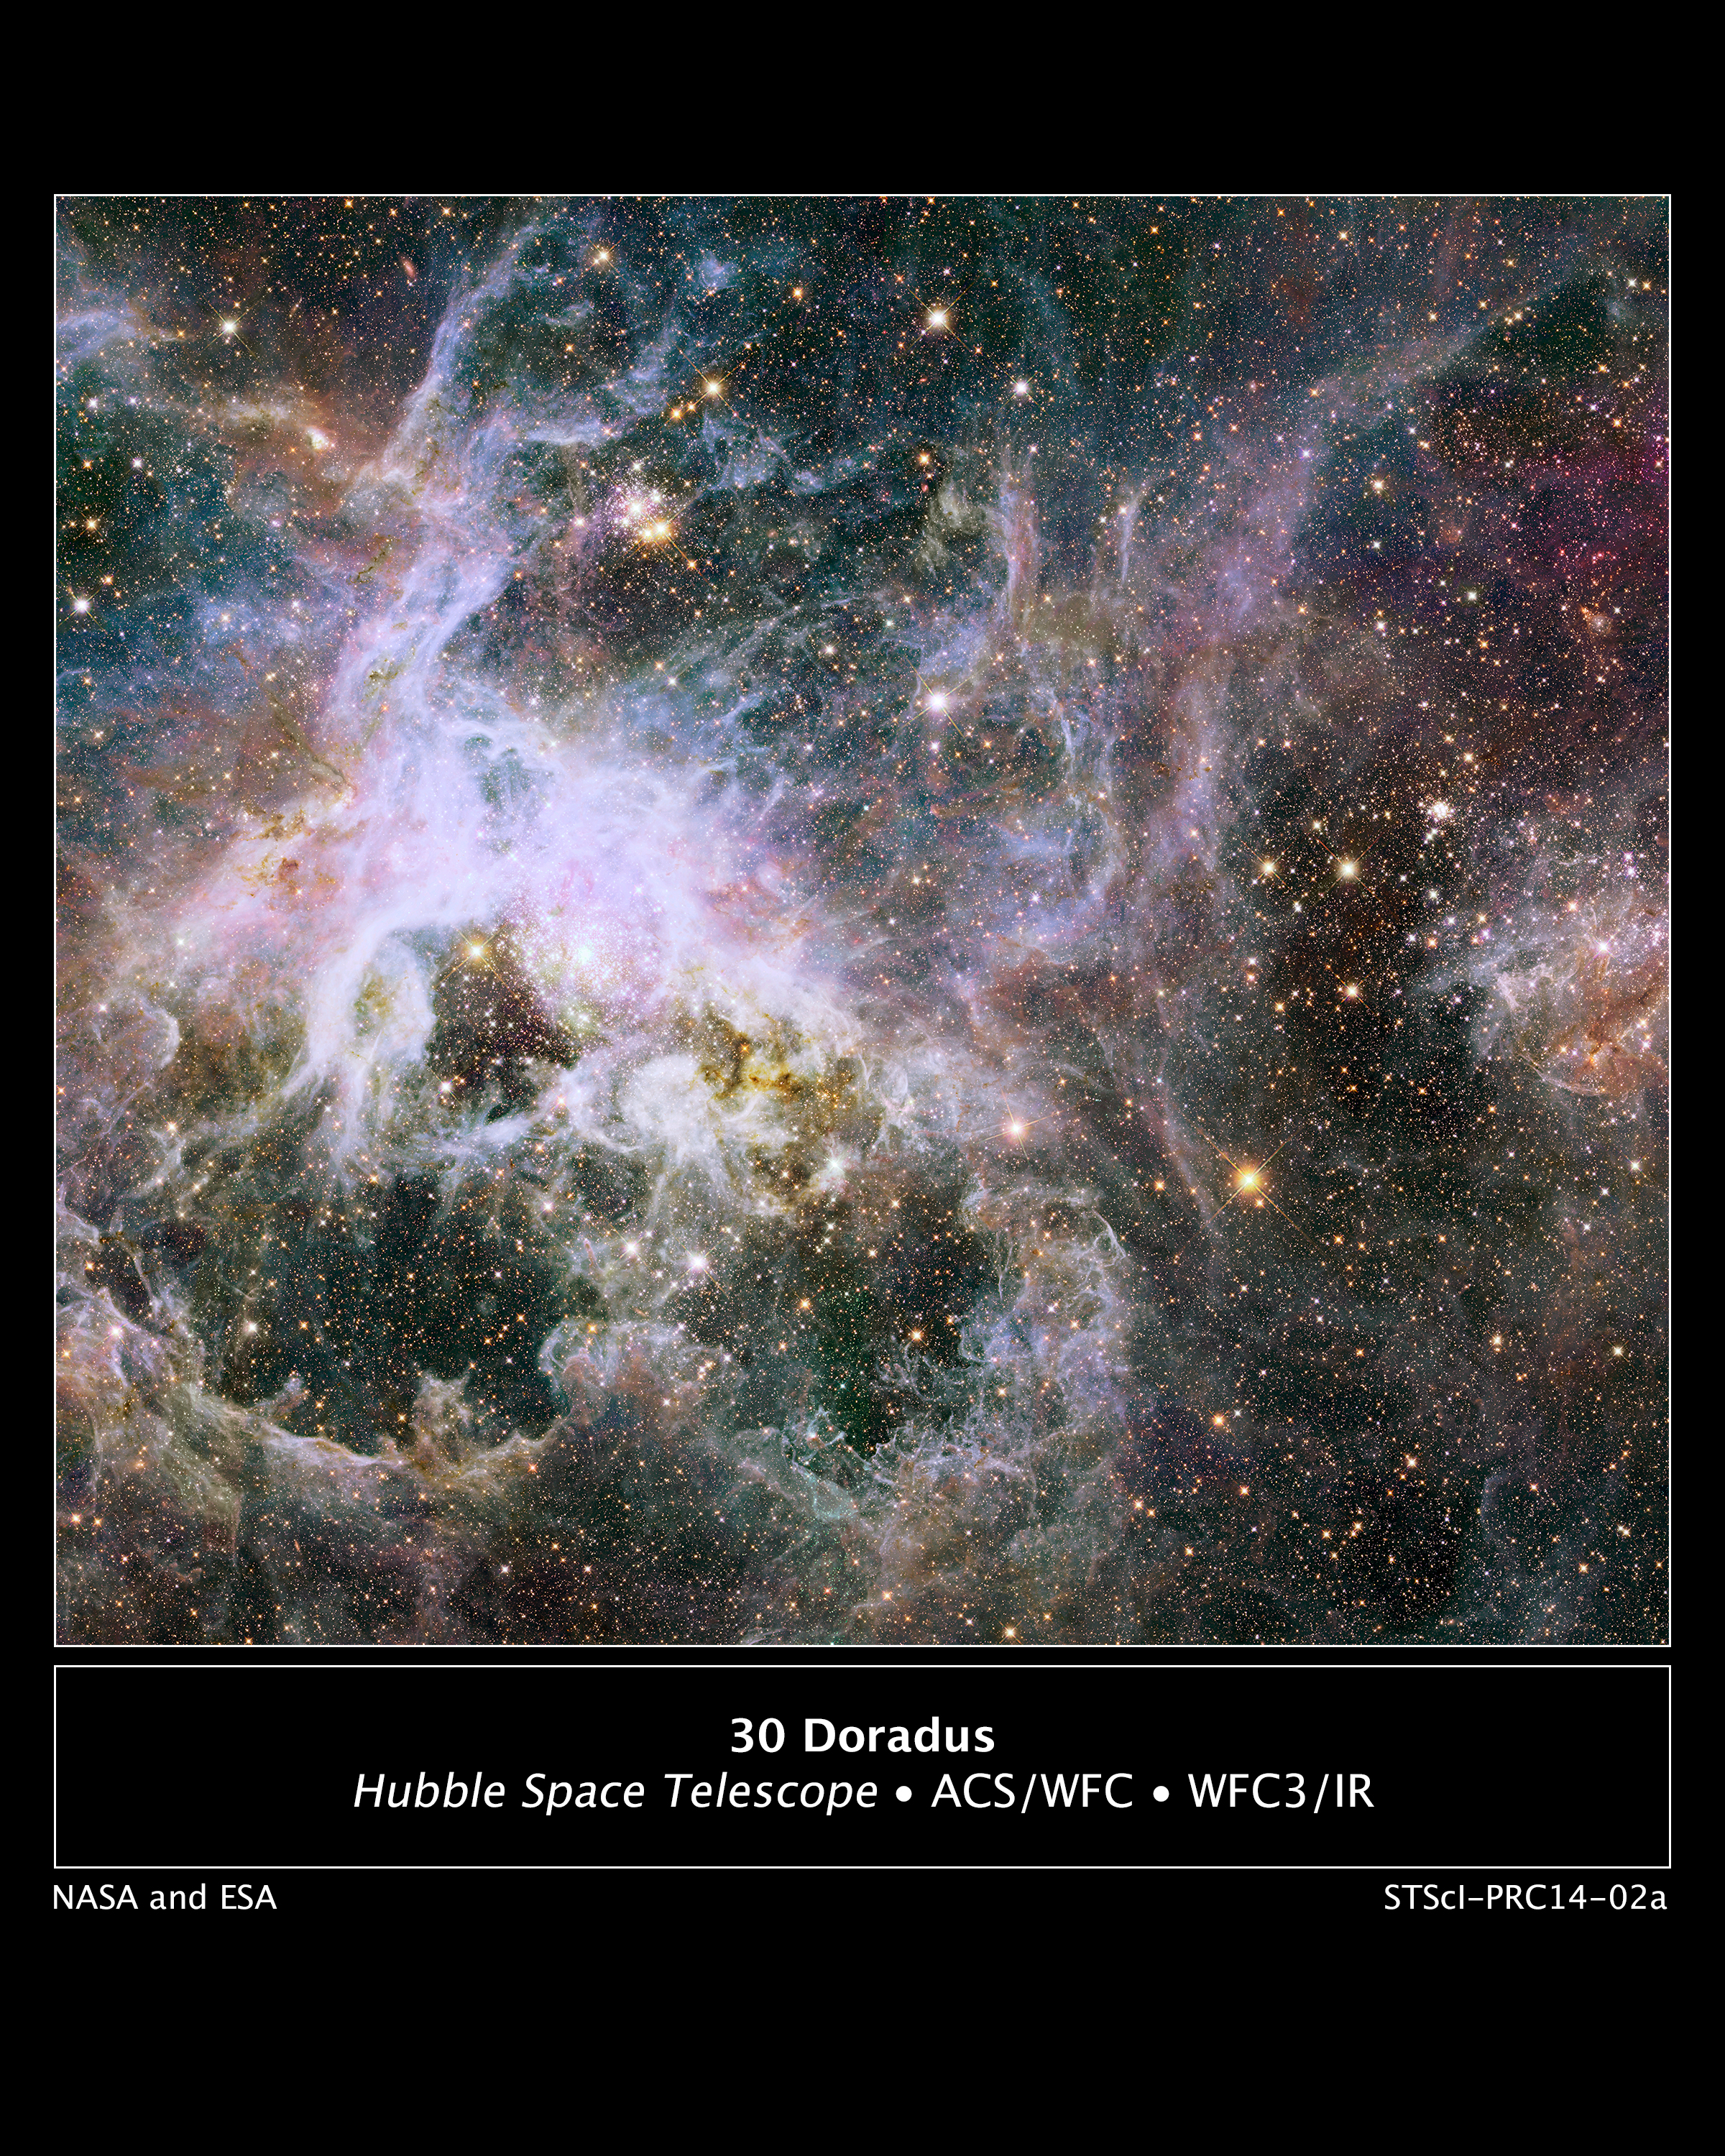

Hubble Probes Interior of Tarantula Nebula

Like lifting a giant veil, the near-infrared vision of NASA's Hubble Space Telescope uncovers a dazzling new view deep inside the Tarantula Nebula. Hubble reveals a glittering treasure trove of more than 800,000 stars and protostars embedded inside the nebula.

These observations were obtained as part of the Hubble Tarantula Treasury Program. When complete, the program will produce a large catalog of stellar properties, which will allow astronomers to study a wide range of important topics related to star formation.

This near-infrared view reveals newly formed stars that are often embedded in clouds of dust, and only the near-infrared light can pass through these clouds.

The first results from this program have been published in the Astronomical Journal and are being presented at the 223rd meeting of the American Astronomical Society at National Harbor, Md.

Also known as 30 Doradus, the Tarantula Nebula is a raucous region of star birth that resides 170,000 light-years away in the Large Magellanic Cloud, a small, satellite galaxy of our Milky Way.

Because it contains the nearest observable super-cluster of stars, the nebula is a nearby laboratory for seeing close-up a firestorm of star birth that was much more common in the early universe. Hubble can resolve individual stars and many red protostars as well as aging red giants and supergiants, giving astronomers new insights into the stars' birth and evolution.

The huge Hubble mosaic, assembled from 438 separate images, spans 600 light-years. Because of the mosaic's exquisite detail and sheer breadth, astronomers can follow how episodes of star birth migrate across the region in space and time.

Star formation in the Tarantula Nebula started tens of millions of years ago, though it was not confined to a specific region. Instead, as enough gas accumulated, pockets of star birth burst to life erratically, like the finale of a fireworks show.

"Because of the mosaic's exquisite detail and sheer breadth, we can follow how episodes of star birth migrate across the region in space and time," said Elena Sabbi, an astronomer at the Space Telescope Science Institute in Baltimore, Md., and the principal investigator of the observing team.

The new infrared Hubble mosaic is revealing a multitude of pockets of star formation. These regions will likely merge into larger clusters.

The Tarantula Nebula's vigorous star birth may be fueled partly by gas stripped from a small nearby galaxy, the Small Magellanic Cloud. One question researchers hope to answer is whether supermassive stars always form in clusters, or whether they can be born in isolation.

Credit: NASA, ESA, and E. Sabbi (STScI)